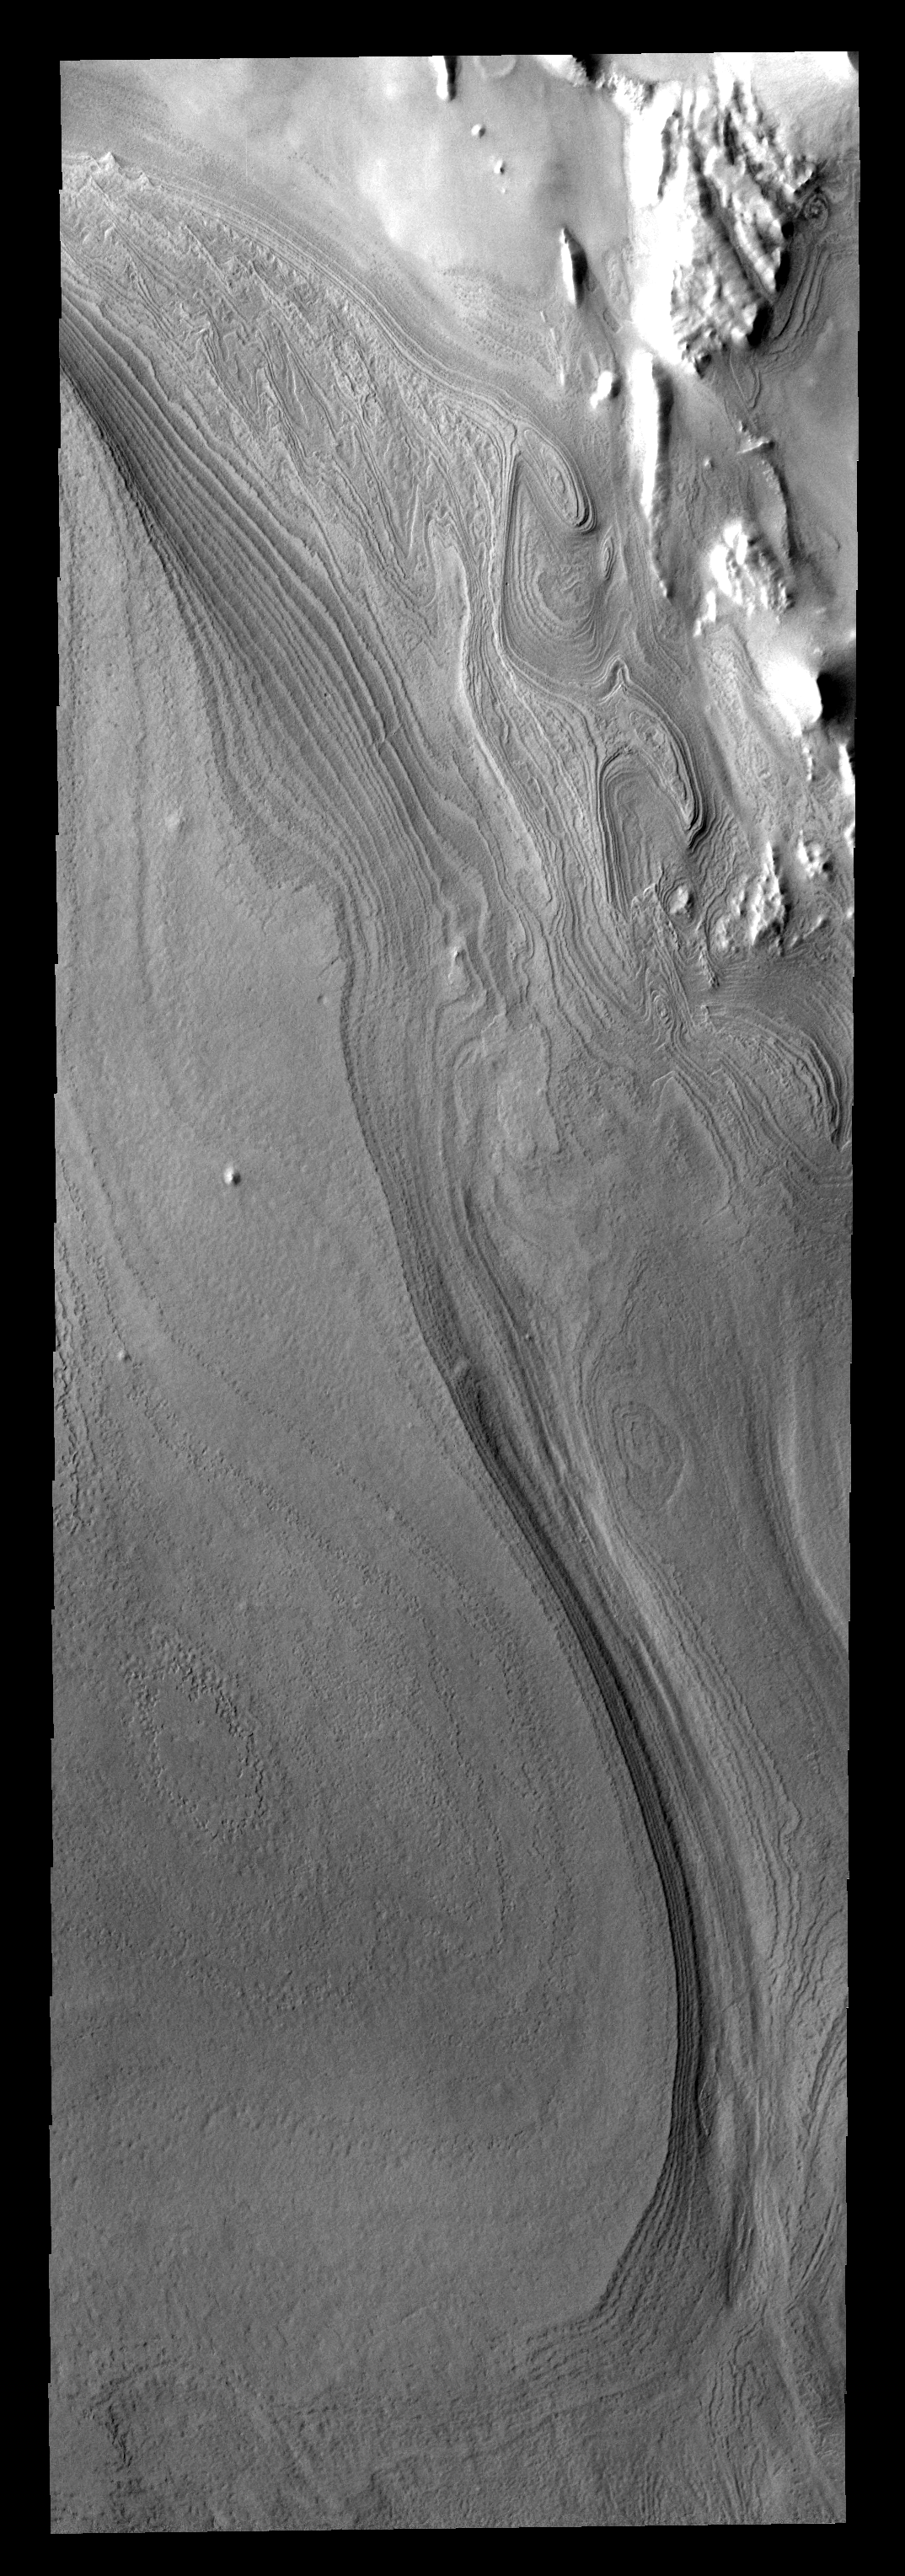

Ice Layers

Both polar caps of Mars are composed of multiple layers of ice. These layers make interesting patterns in regions around major troughs.

Image information: VIS instrument. Latitude -80.2N, Longitude 295.3E. 17 meter/pixel resolution.

Please see the THEMIS Data Citation Note for details on crediting THEMIS images.

Note: this THEMIS visual image has not been radiometrically nor geometrically calibrated for this preliminary release. An empirical correction has been performed to remove instrumental effects. A linear shift has been applied in the cross-track and down-track direction to approximate spacecraft and planetary motion. Fully calibrated and geometrically projected images will be released through the Planetary Data System in accordance with Project policies at a later time.

NASA’s Jet Propulsion Laboratory manages the 2001 Mars Odyssey mission for NASA’s Office of Space Science, Washington, D.C. The Thermal Emission Imaging System (THEMIS) was developed by Arizona State University, Tempe, in collaboration with Raytheon Santa Barbara Remote Sensing. The THEMIS investigation is led by Dr. Philip Christensen at Arizona State University. Lockheed Martin Astronautics, Denver, is the prime contractor for the Odyssey project, and developed and built the orbiter. Mission operations are conducted jointly from Lockheed Martin and from JPL, a division of the California Institute of Technology in Pasadena.

Credit: NASA/JPL/ASU